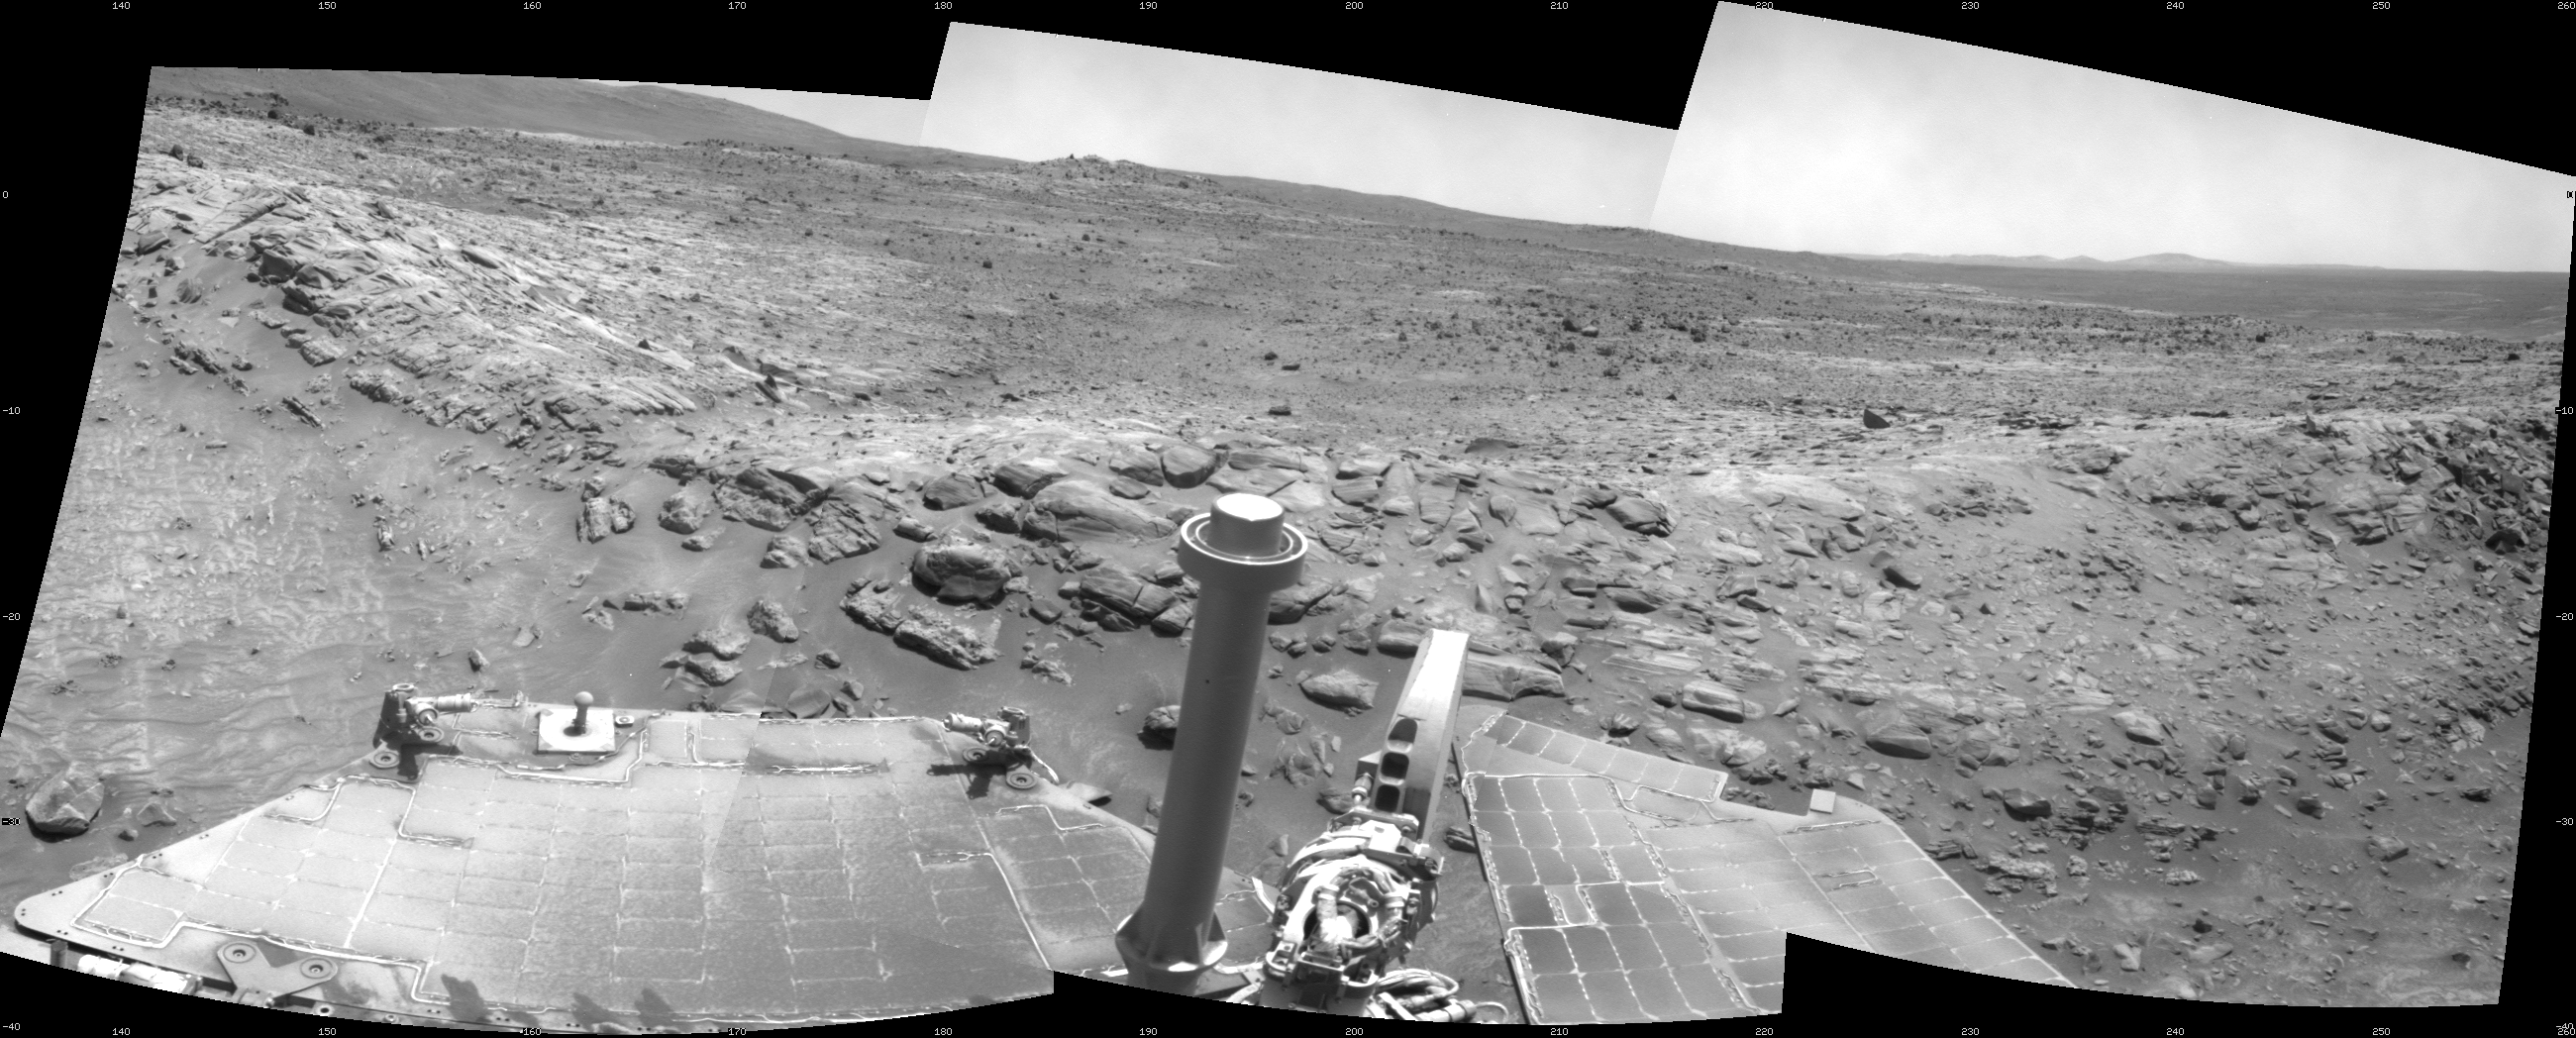

Spirit Beside ‘Home Plate,’ Sol 1809

NASA Mars Exploration Rover Spirit used its navigation camera to take the images assembled into this 120-degree view southward after a short drive during the 1,809th Martian day, or sol, of Spirit’s mission on the surface of Mars (February 3, 2009).

Spirit had driven about 2.6 meters (8.5 feet) that sol, continuing a clockwise route around a low plateau called “Home Plate.” In this image, the rocks visible above the rovers’ solar panels are on the slope at the northern edge of Home Plate.

This view is presented as a cylindrical projection with geometric seam correction.

Credit: NASA/JPL-Caltech